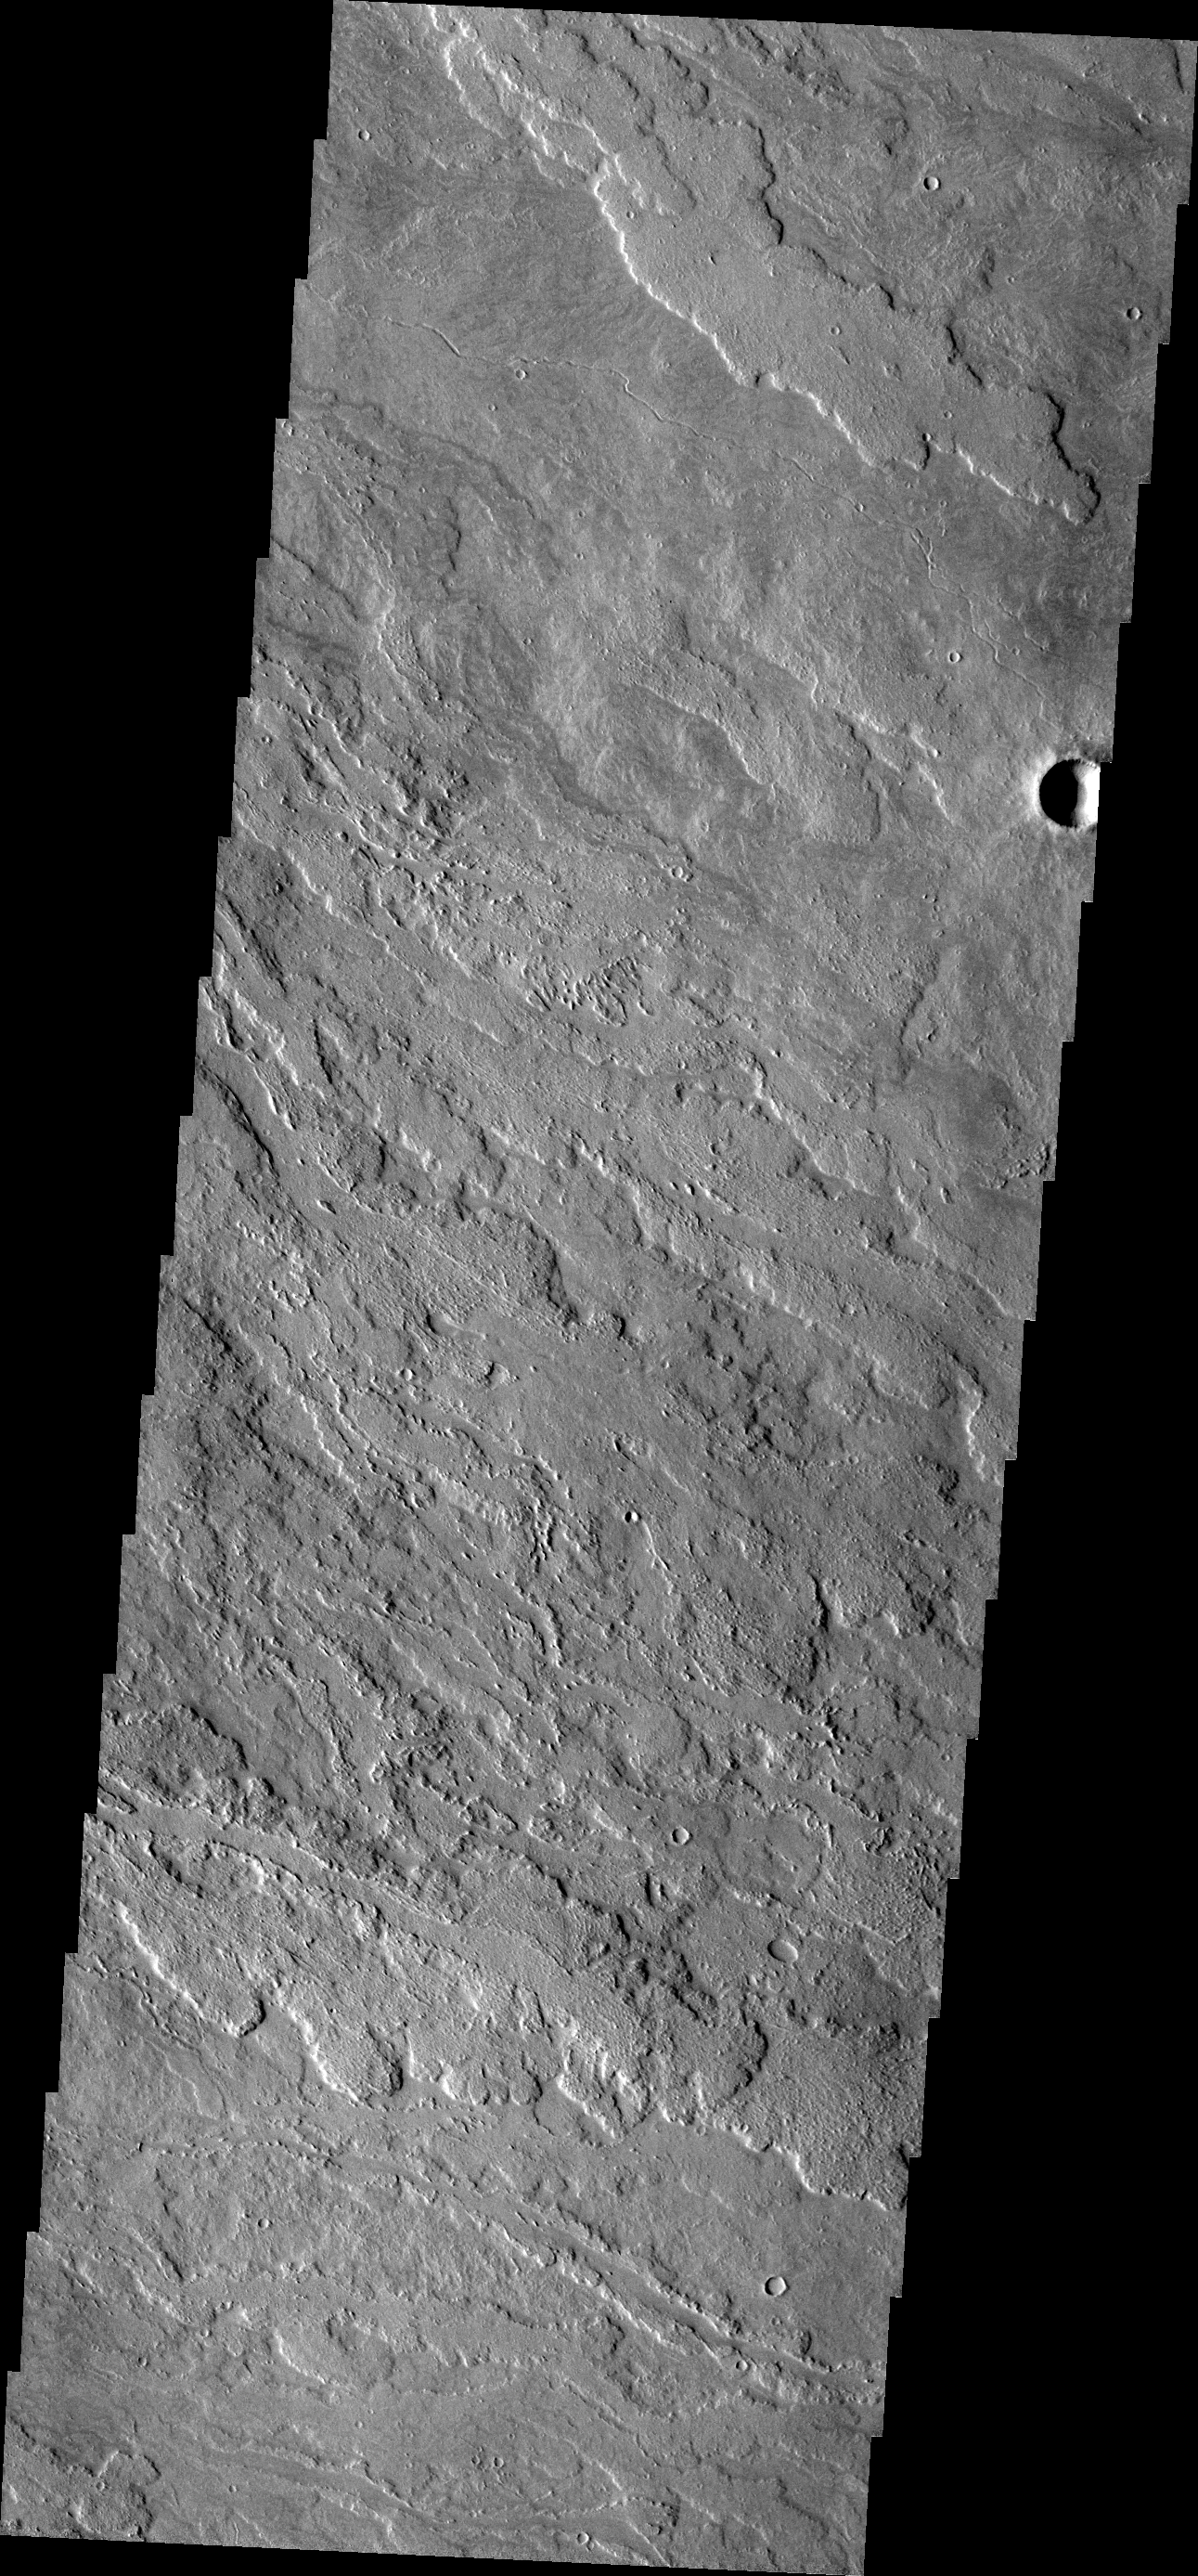

Lava Flows

These lava flows originated from Arsia Mons.

Image information: VIS instrument. Latitude -13.5N, Longitude 241.1E. 17 meter/pixel resolution.

Please see the THEMIS Data Citation Note for details on crediting THEMIS images.

Note: this THEMIS visual image has not been radiometrically nor geometrically calibrated for this preliminary release. An empirical correction has been performed to remove instrumental effects. A linear shift has been applied in the cross-track and down-track direction to approximate spacecraft and planetary motion. Fully calibrated and geometrically projected images will be released through the Planetary Data System in accordance with Project policies at a later time.

NASA’s Jet Propulsion Laboratory manages the 2001 Mars Odyssey mission for NASA’s Office of Space Science, Washington, D.C. The Thermal Emission Imaging System (THEMIS) was developed by Arizona State University, Tempe, in collaboration with Raytheon Santa Barbara Remote Sensing. The THEMIS investigation is led by Dr. Philip Christensen at Arizona State University. Lockheed Martin Astronautics, Denver, is the prime contractor for the Odyssey project, and developed and built the orbiter. Mission operations are conducted jointly from Lockheed Martin and from JPL, a division of the California Institute of Technology in Pasadena.

Credit: NASA/JPL/ASU